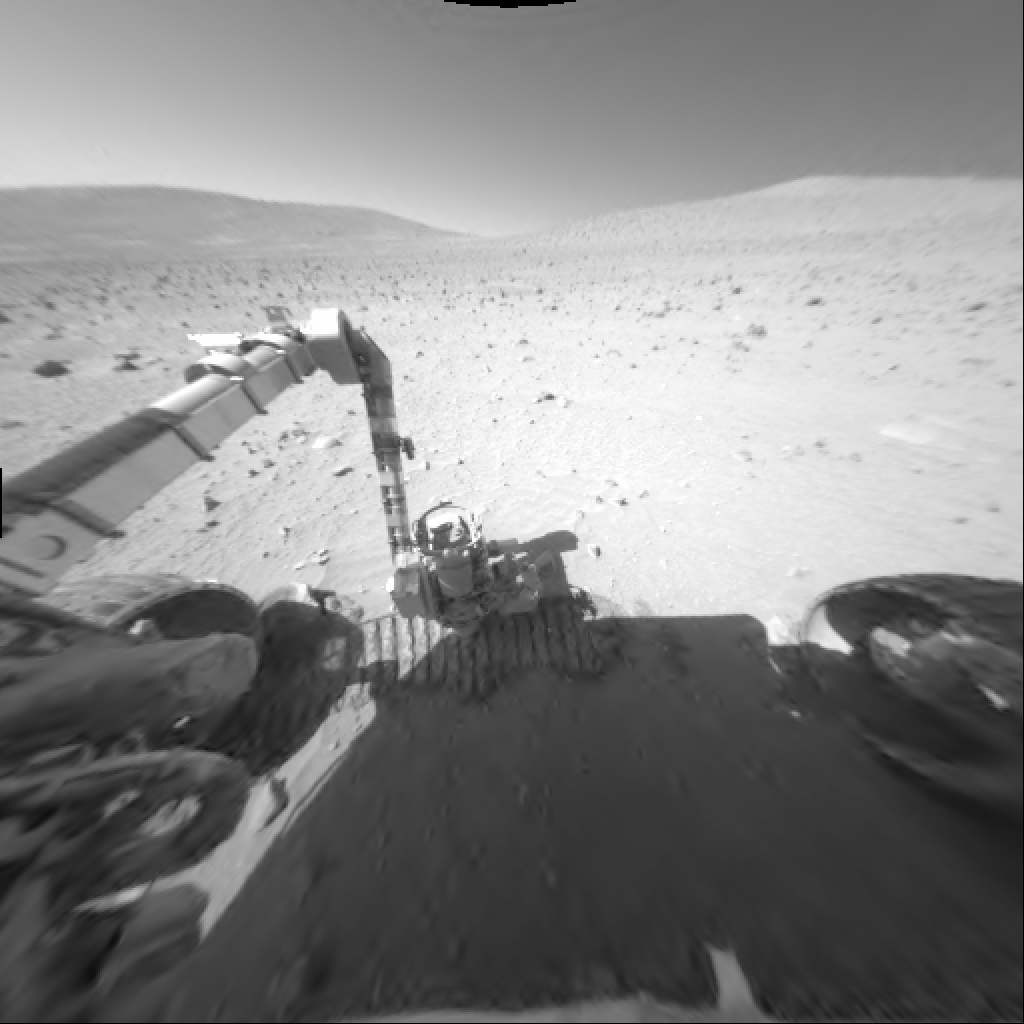

Mars Rover Studies Soil on Mars

Both out on the plains of Gusev Crater and in the “Columbia Hills,” NASA’s Mars Exploration Rover Spirit has encountered a thin (approximately 1 millimeter or 0.04 inch thick), light-colored, fine-grained layer of material on top of a dark-colored, coarser layer of soil. In the hills, Spirit stopped to take a closer look at soil compacted by one of the rover’s wheels. Spirit took this image with the front hazard-avoidance camera during the rover’s 314th martian day, or sol (Nov. 19, 2004).

Credit: NASA/JPL